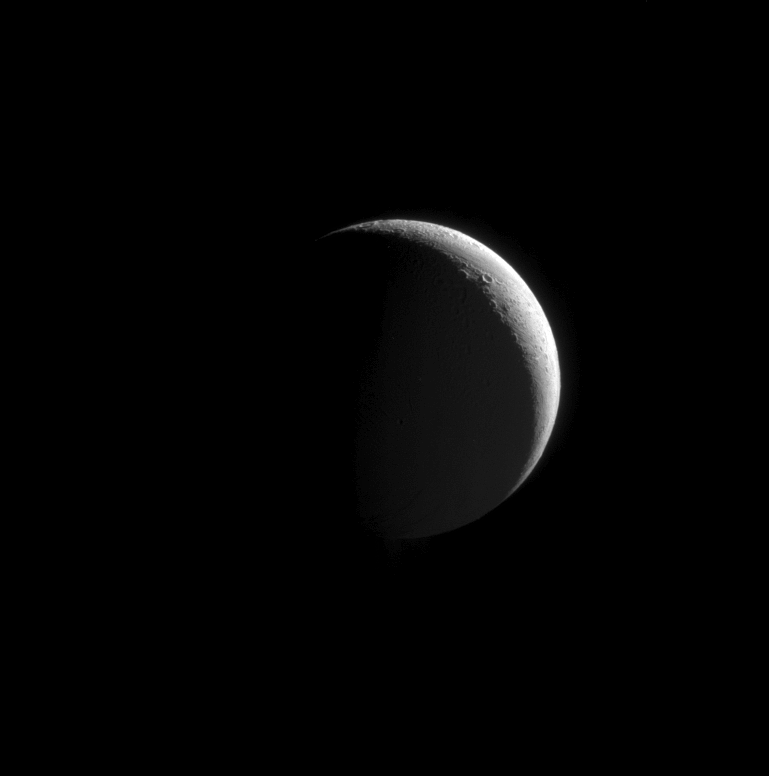

Just a Phase

Northern craters line the crescent of Enceladus.

This image is part of an observation designed to view the moon’s plume of icy particles at a moderately high phase angle. Phase angle is the angle formed between the Sun, the target being imaged, and the spacecraft, and it ranges from 0 to 180 degrees. Tiny particles, like those in the plume, brighten substantially at high phase angles.

This view was taken from a vantage point 37 degrees above the equator of Enceladus (504 kilometers, or 313 miles across). Reflected light from Saturn dimly illuminates the moon’s dark side.

The image was taken in visible light with the Cassini spacecraft narrow-angle camera on Sept. 17, 2008. The view was acquired at a distance of approximately 262,000 kilometers (163,000 miles) from Enceladus and at a Sun-Enceladus-spacecraft, or phase, angle of 140 degrees. Image scale is 2 kilometers (5,137 feet) per pixel.

The Cassini-Huygens mission is a cooperative project of NASA, the European Space Agency and the Italian Space Agency. The Jet Propulsion Laboratory, a division of the California Institute of Technology in Pasadena, manages the mission for NASA’s Science Mission Directorate, Washington, D.C. The Cassini orbiter and its two onboard cameras were designed, developed and assembled at JPL. The imaging operations center is based at the Space Science Institute in Boulder, Colo.

Credit: NASA/JPL/Space Science Institute